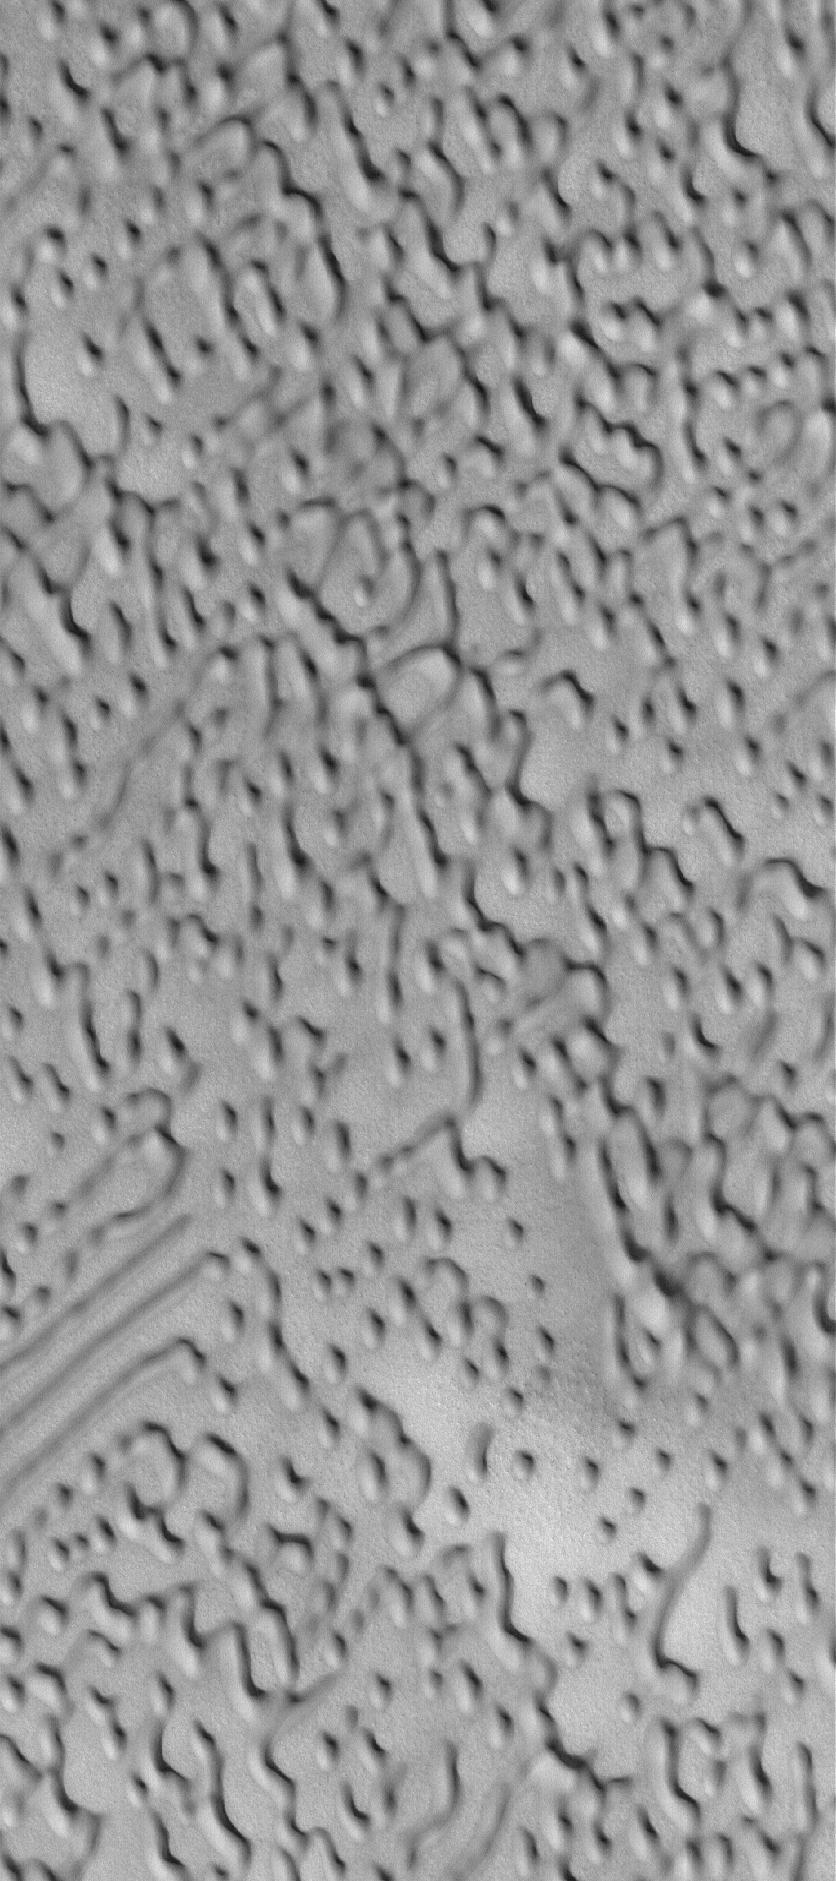

North Polar Dunes

14 March 2005
This Mars Global Surveyor (MGS) Mars Orbiter Camera (MOC) image shows north polar dune morphologies.

Location near: 78.0°N, 256.1°W
Image width: ~3 km (~1.9 mi)
Illumination from: lower left
Season: Northern Summer

Credit: NASA/JPL/Malin Space Science Systems